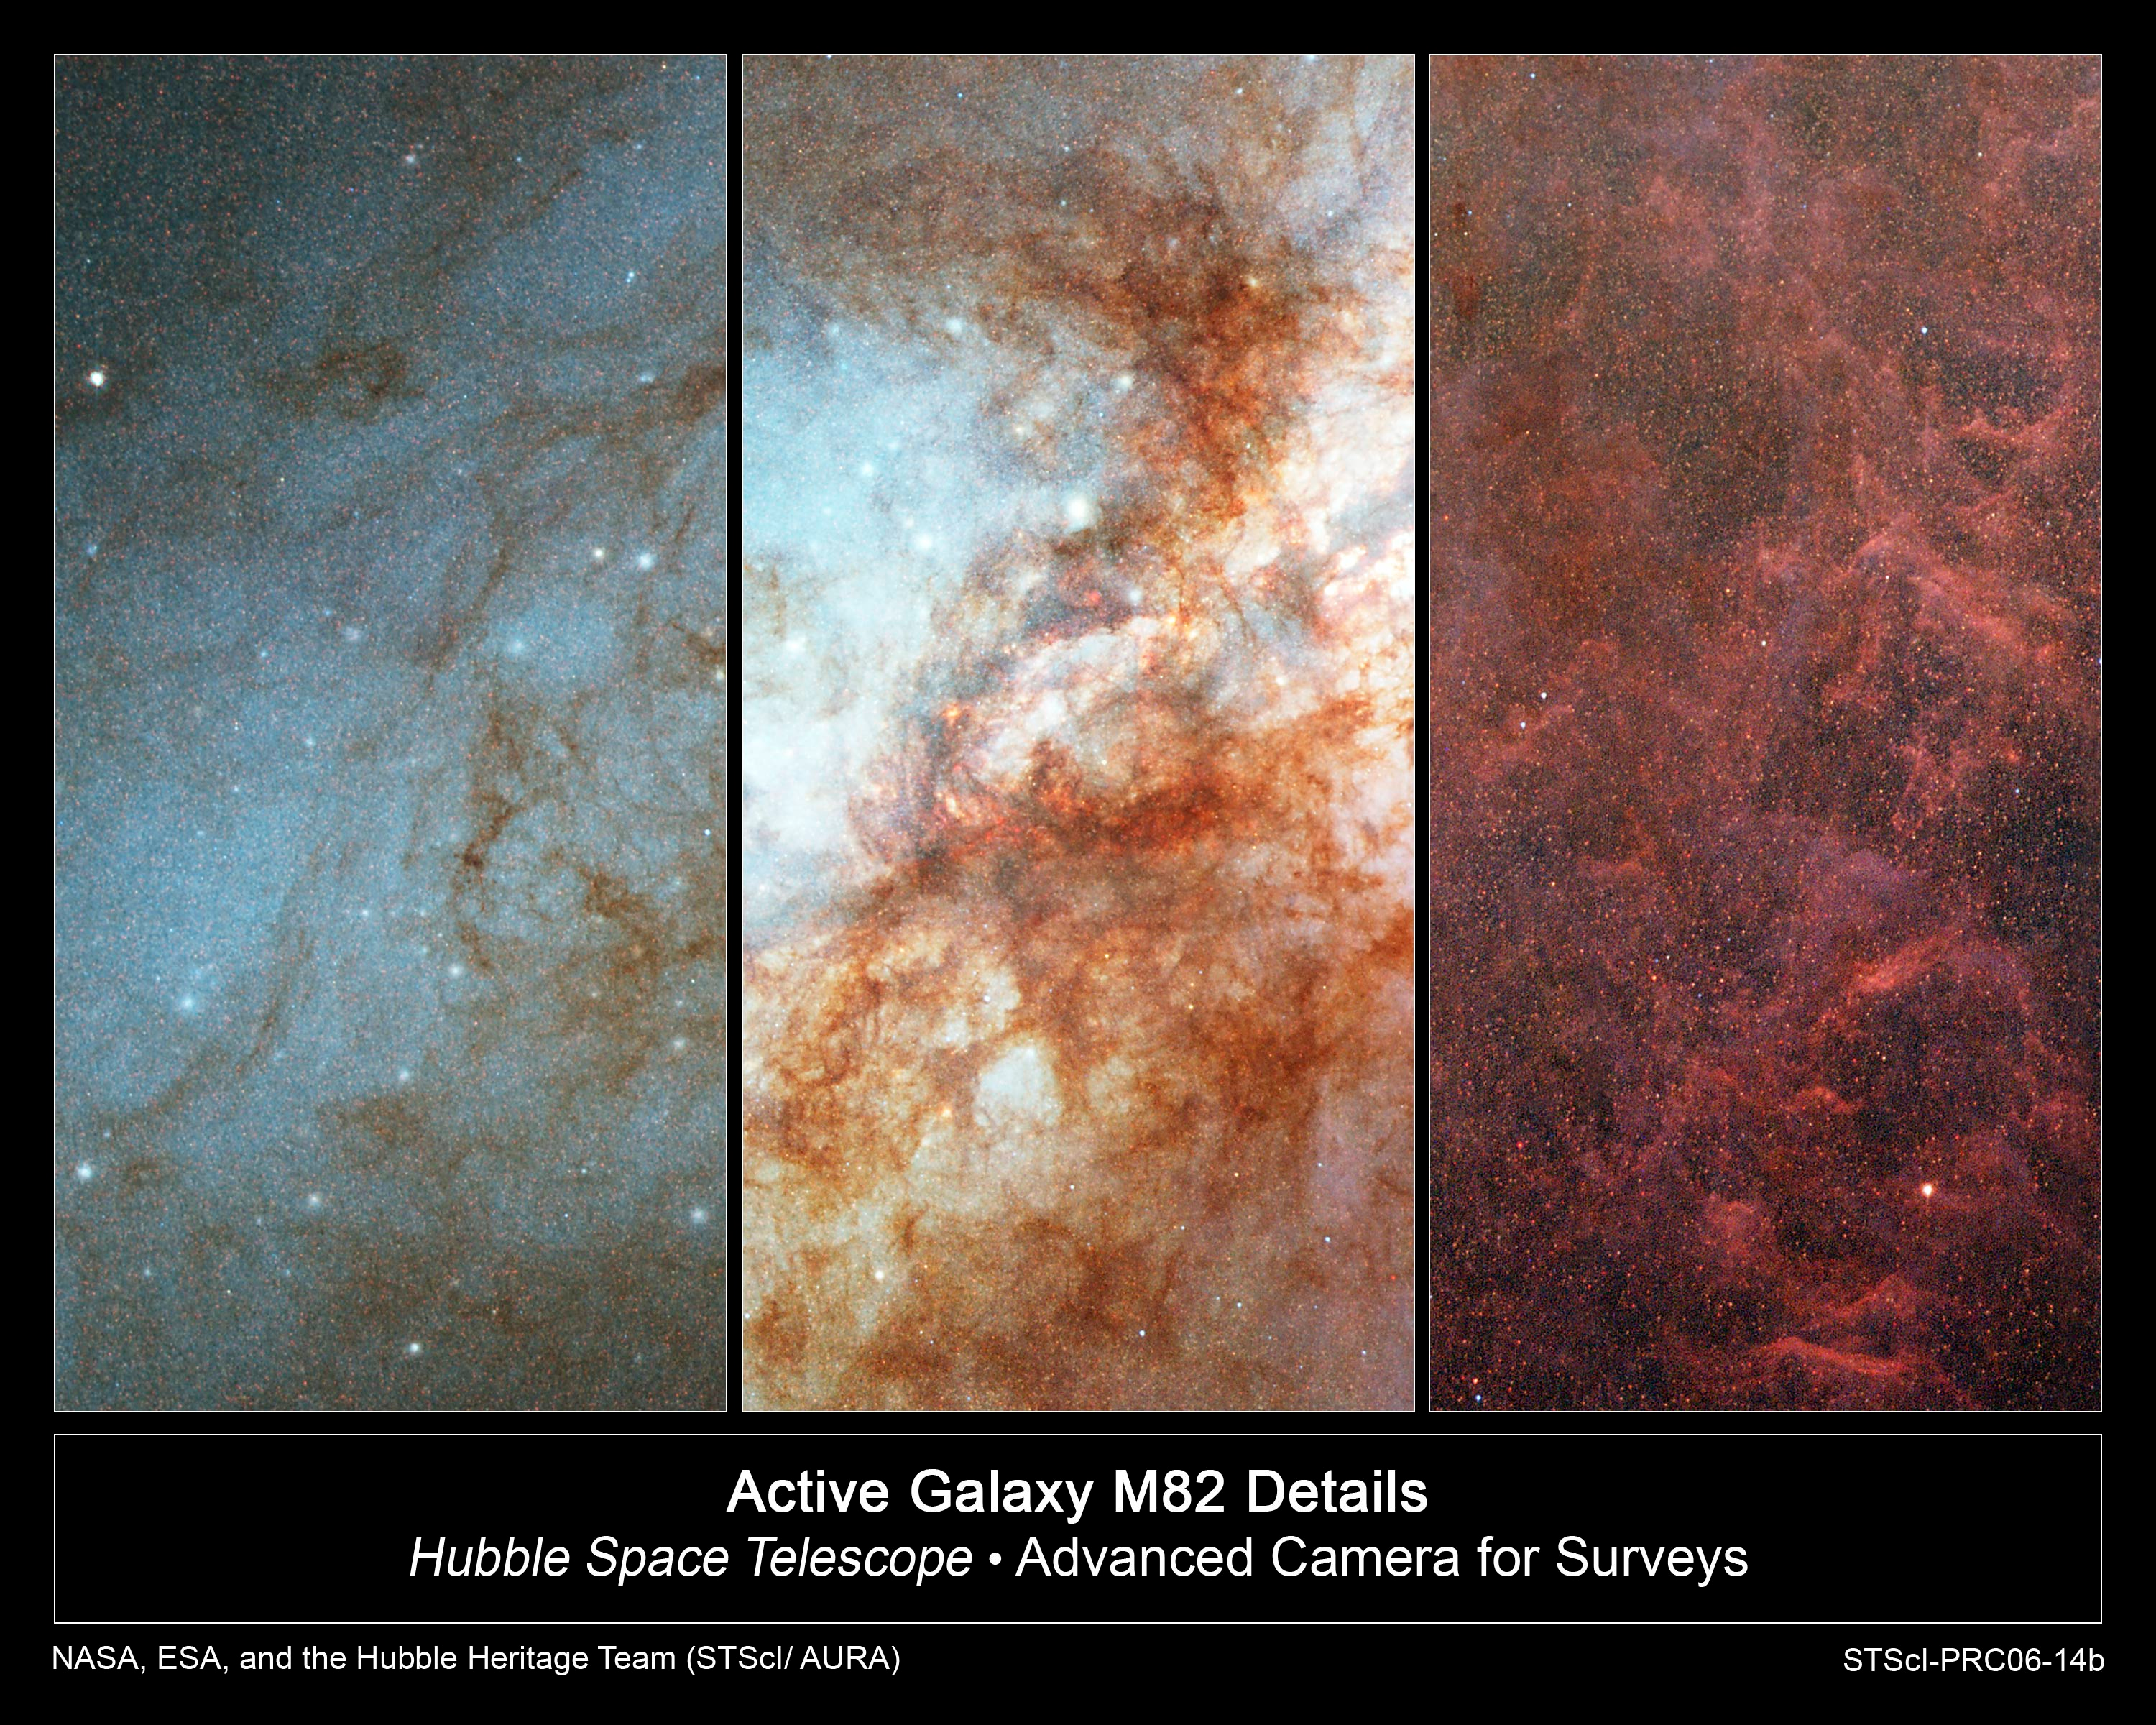

Active Galaxy M82 Details

Details in the Hubble Space Telescope image of the active galaxy M82.

Left: A portion of M82's bluish disk, largely composed of young, hot stars. Numerous bright blue-white star-forming clumps and wisps of darker, cooler dust and gas appear superimposed on the disk.

Center: The central "inner-city" portion of the galaxy showing the combined light of countless stars and revealing numerous star-forming clumps, dark red clouds of gas and dust obscuring the light from the galaxy's core, and an overall field of fainter resolved and unresolved red (cooler) and blue (hotter) stars.

Right: Plumes of gas and dust amid a field of numerous faint, resolved stars blown from the central regions of M82 into the outer "suburbs."

Credit: NASA, ESA, and The Hubble Heritage Team (STScI/AURA)